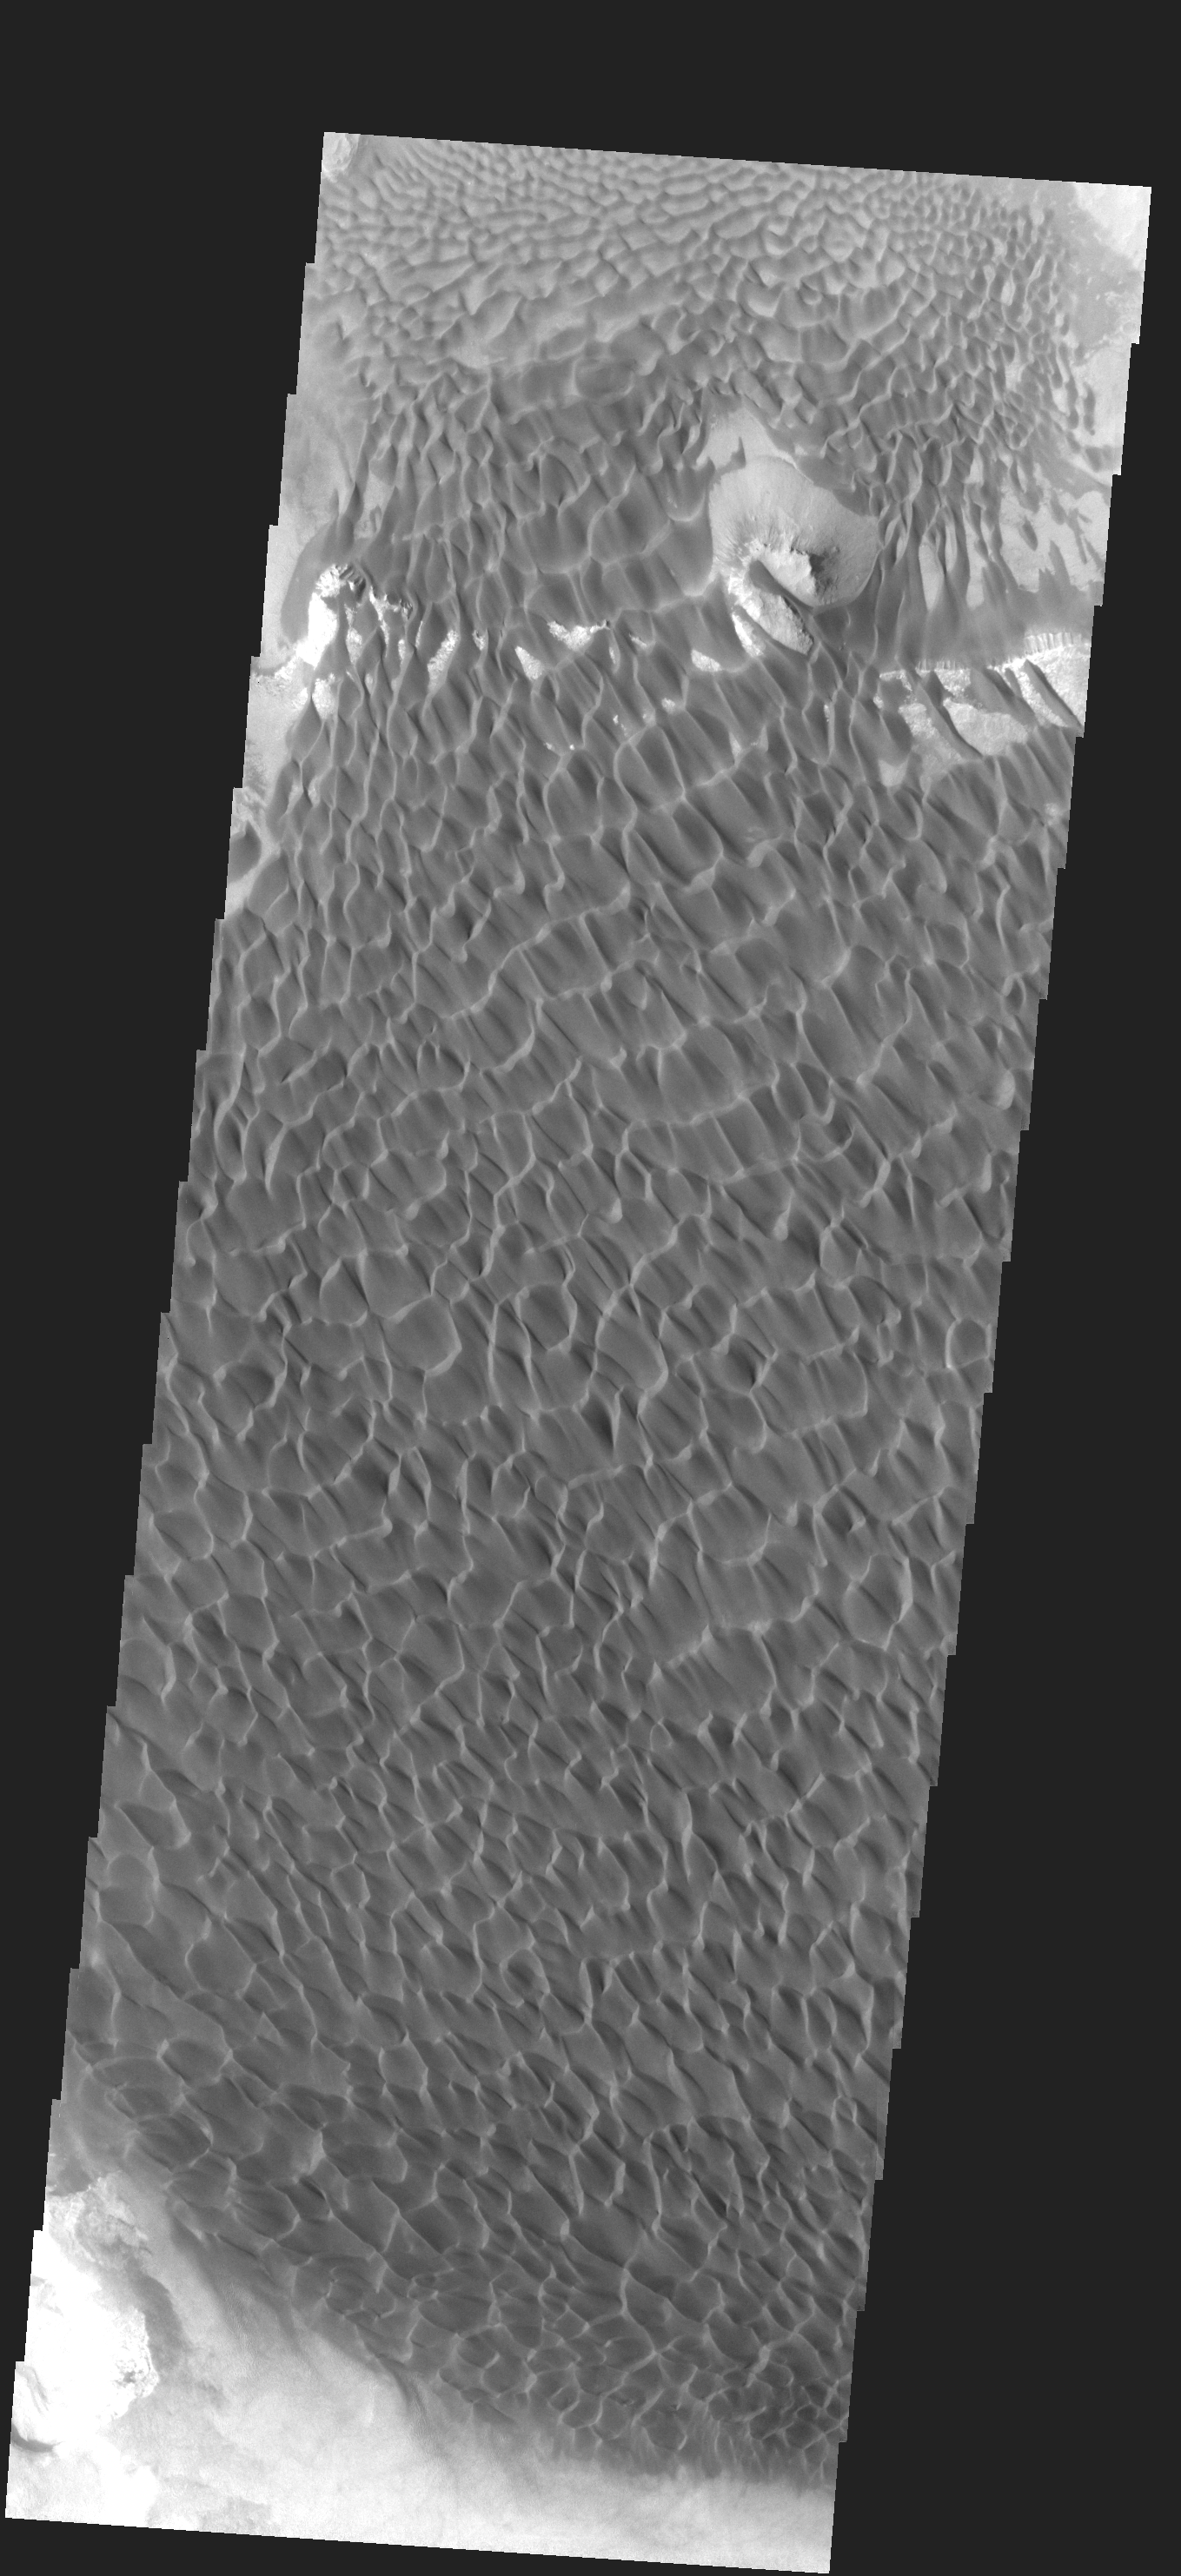

Sand Dunes

This extensive dune field in located on the floor of a large unnamed crater in Noachis Terra.

Image information: VIS instrument. Latitude -43.7N, Longitude 34.7E. 17 meter/pixel resolution.

Please see the THEMIS Data Citation Note for details on crediting THEMIS images.

Note: this THEMIS visual image has not been radiometrically nor geometrically calibrated for this preliminary release. An empirical correction has been performed to remove instrumental effects. A linear shift has been applied in the cross-track and down-track direction to approximate spacecraft and planetary motion. Fully calibrated and geometrically projected images will be released through the Planetary Data System in accordance with Project policies at a later time.

NASA’s Jet Propulsion Laboratory manages the 2001 Mars Odyssey mission for NASA’s Office of Space Science, Washington, D.C. The Thermal Emission Imaging System (THEMIS) was developed by Arizona State University, Tempe, in collaboration with Raytheon Santa Barbara Remote Sensing. The THEMIS investigation is led by Dr. Philip Christensen at Arizona State University. Lockheed Martin Astronautics, Denver, is the prime contractor for the Odyssey project, and developed and built the orbiter. Mission operations are conducted jointly from Lockheed Martin and from JPL, a division of the California Institute of Technology in Pasadena.

Credit: NASA/JPL/ASU